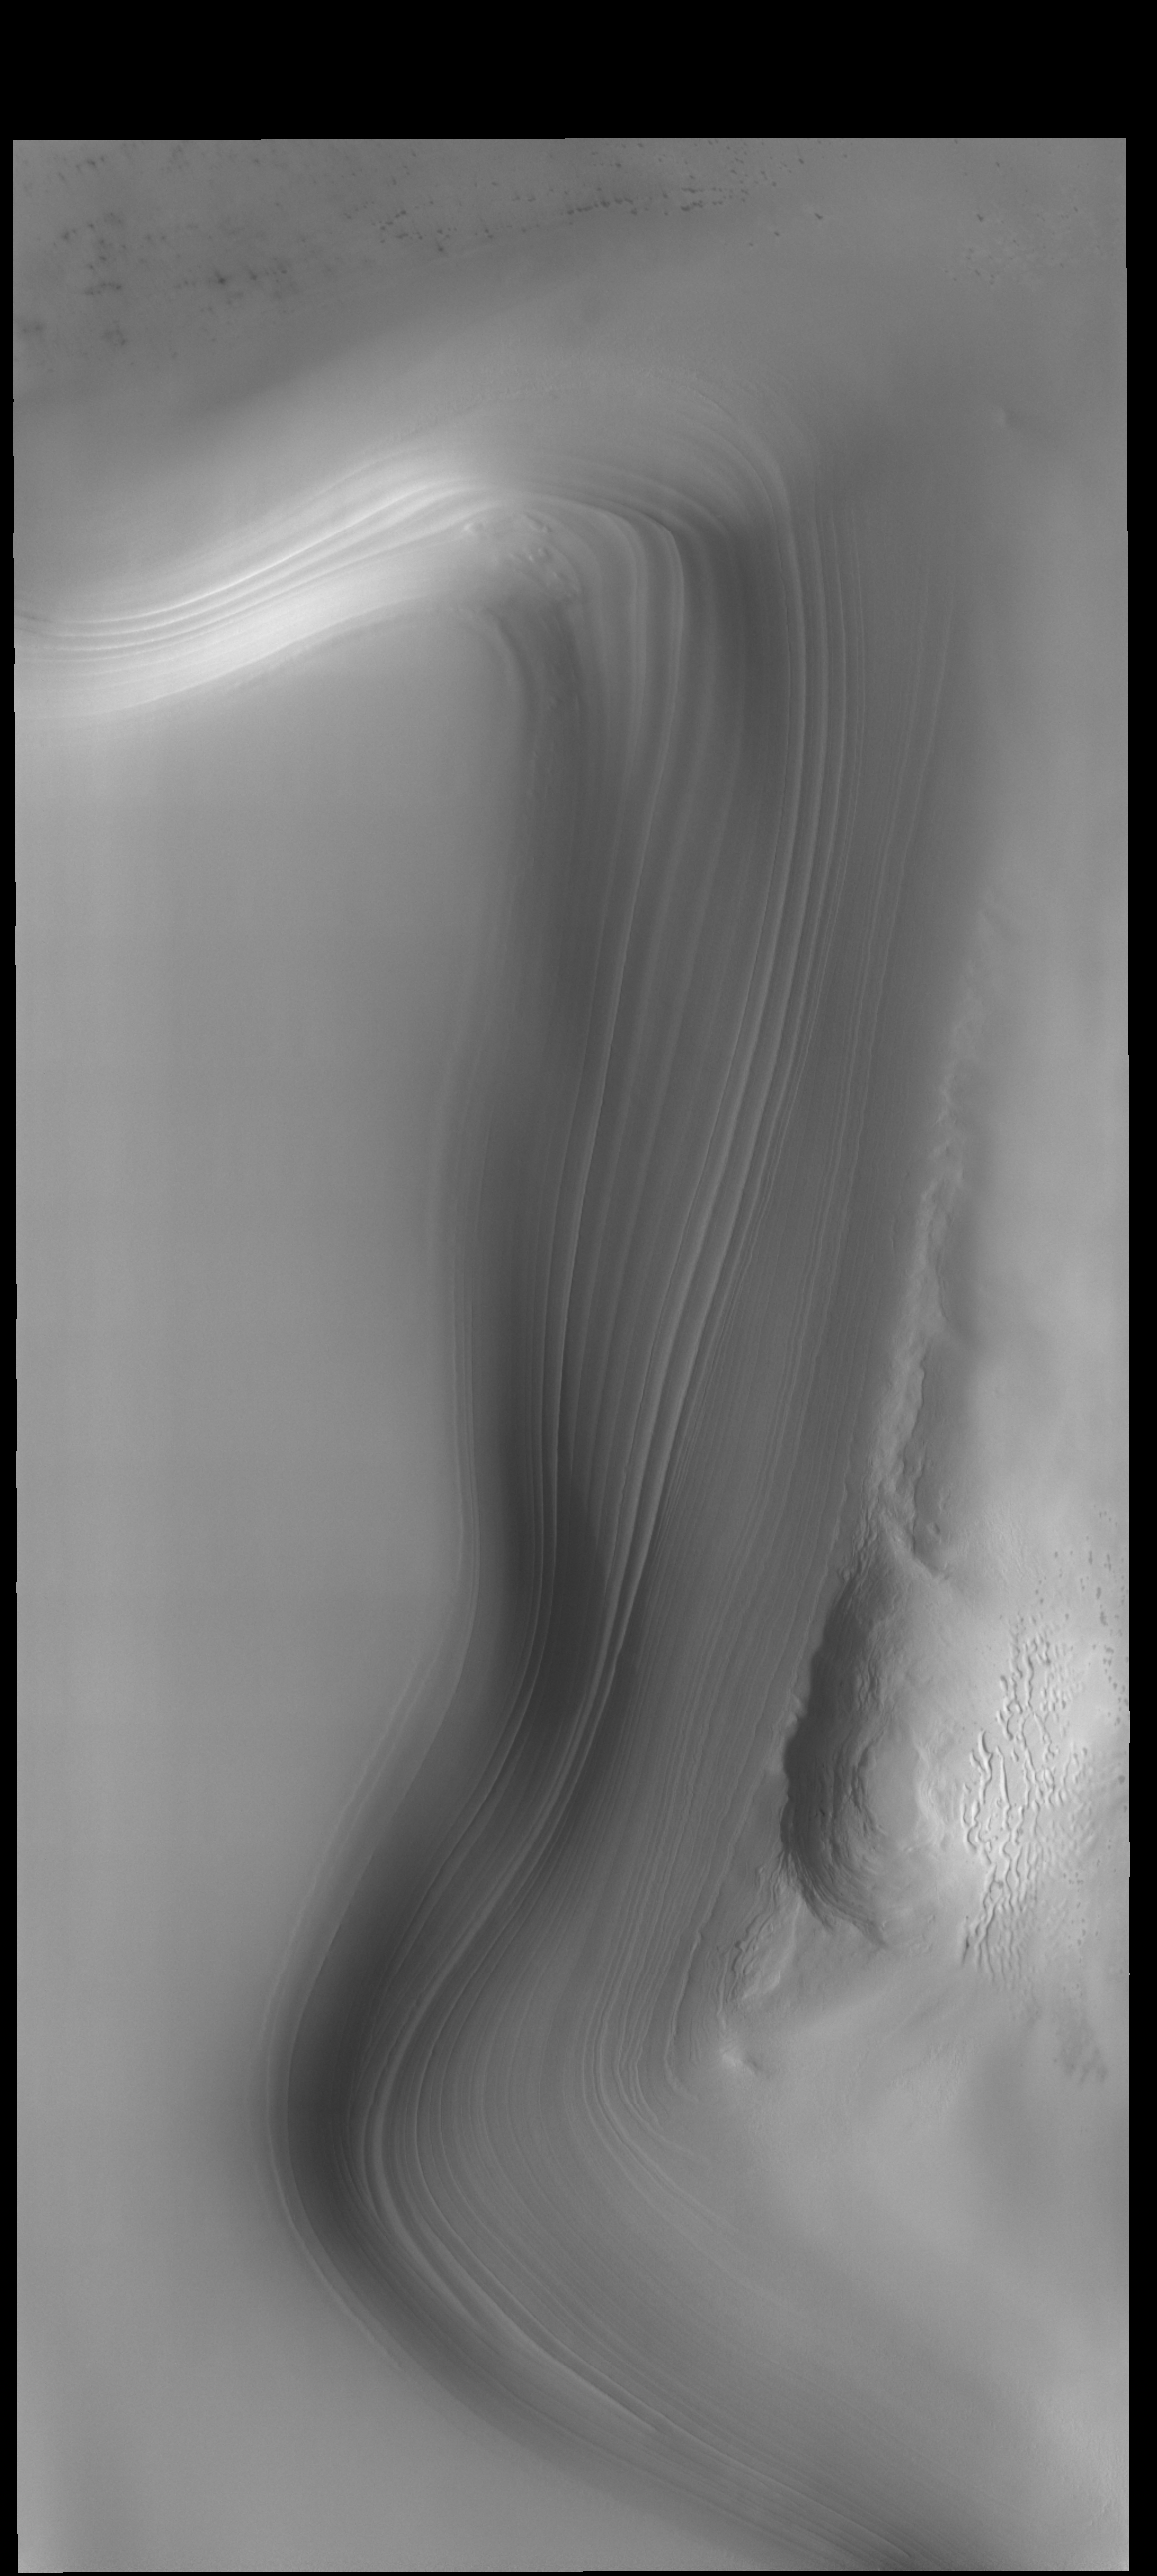

North Polar Layers

Millions of years of alternating seasons have created the north polar cap. Ice is laid down during the winter and dust coats the ice in summer. The ice/dust cycle creates layers as the cap grows. The layers are revealed on the side of troughs that are eroded down into the cap.

Credit: NASA/JPL-Caltech/ASU